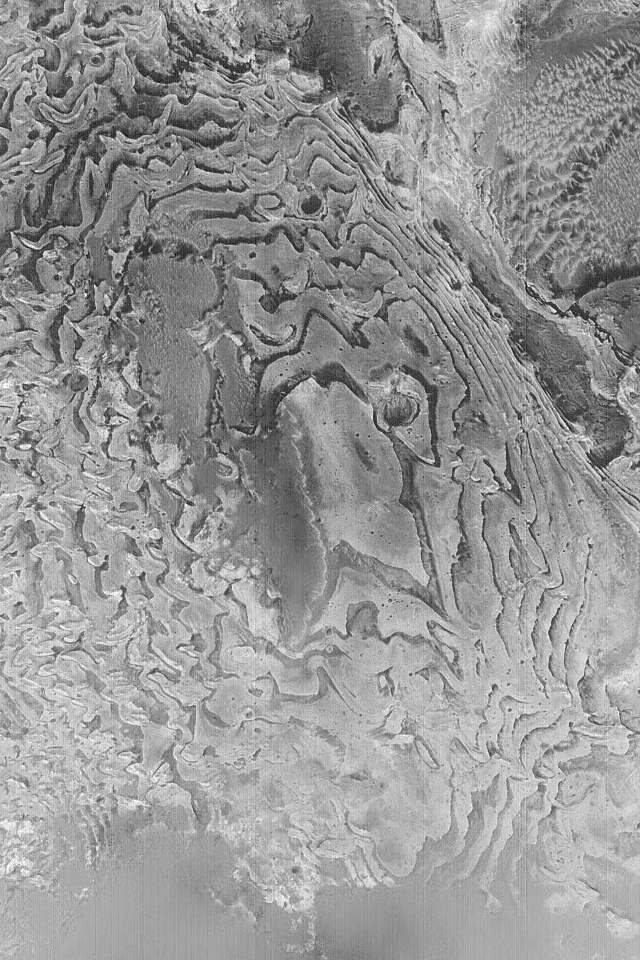

Sedimentary Rock Layers

27 January 2004
This Mars Global Surveyor (MGS) Mars Orbiter Camera (MOC) image shows layers of sedimentary rock in a crater in western Arabia Terra. Layered rock records the history of a place, but an orbiter image alone cannot tell the entire story. These materials record some past episodes of deposition of fine-grained material in an impact crater that is much larger than the image shown here. The picture is located near 3.4°N, 358.7°W, and covers an area 3 km (1.9 mi.) wide. Sunlight illuminates the scene from the lower left.

Credit: NASA/JPL/Malin Space Science Systems